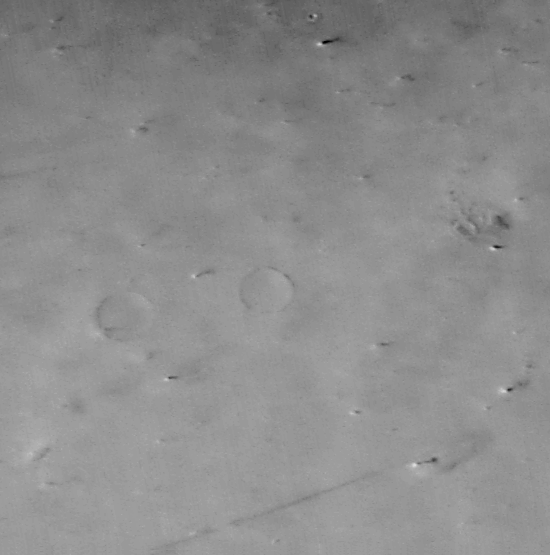

Large Martian Dust Devils Caught in the Act

141 c

What is 8 kilometers (5 miles) high, forms in the mid-afternoon, and cannot be found the next day?

A Martian dust devil! The arrow in the left image (MOC2-141a, above) points to the tallest (8 km, 5 mi) of several dust devils spied by the Mars Global Surveyor MOC Wide Angle camera during its global geodesy campaign in May.

The above two pictures (MOC2-141a and MOC2-141b, top row) are centered near 36°N, 159°W in northern Amazonis Planitia. Each image covers an area 88 kilometers (55 miles) across, and each shows similar features on the ground, such as the two partially-buried craters at the center left.

Each image also shows features that are not found in the other image. These are dust devils. Each scene is illuminated by sunlight from the lower left– thus each towering dust devil casts a long, dark shadow that points toward the right/upper right. The “movie” (lower row, MOC2-141c) shows a comparison of the two images. When viewing the “movie,” note that permanent features such as the two partly buried craters do not move, but the dust devils in one image do not appear in the other. Different dust devils are seen in each of the two images. Other variations in apparent surface brightness are also seen when the two images are compared–these are thought to be places where smaller, ground-hugging dust plumes are also being “kicked-up” by the wind.

The pictures were taken 2 days apart–the first on May 13, 1999, the second on May 15, 1999. Large dust devils were known to occur in this region because they were seen in Viking images 20 years ago, but the new and repeated coverage by MOC gives more information about the dust devil’s shape and occurrence. Dust devils are columnar vortices of wind that move across the landscape, pick up dust, and look somewhat like miniature tornadoes. For more information on dust devils, see MOC image release MOC2-60 from July 1998, “SUV Tracks on Mars? The Devil is in the Details.”

Malin Space Science Systems and the California Institute of Technology built the MOC using spare hardware from the Mars Observer mission. MSSS operates the camera from its facilities in San Diego, CA. The Jet Propulsion Laboratory’s Mars Surveyor Operations Project operates the Mars Global Surveyor spacecraft with its industrial partner, Lockheed Martin Astronautics, from facilities in Pasadena, CA and Denver, CO.

Credit: NASA/JPL/MSSS